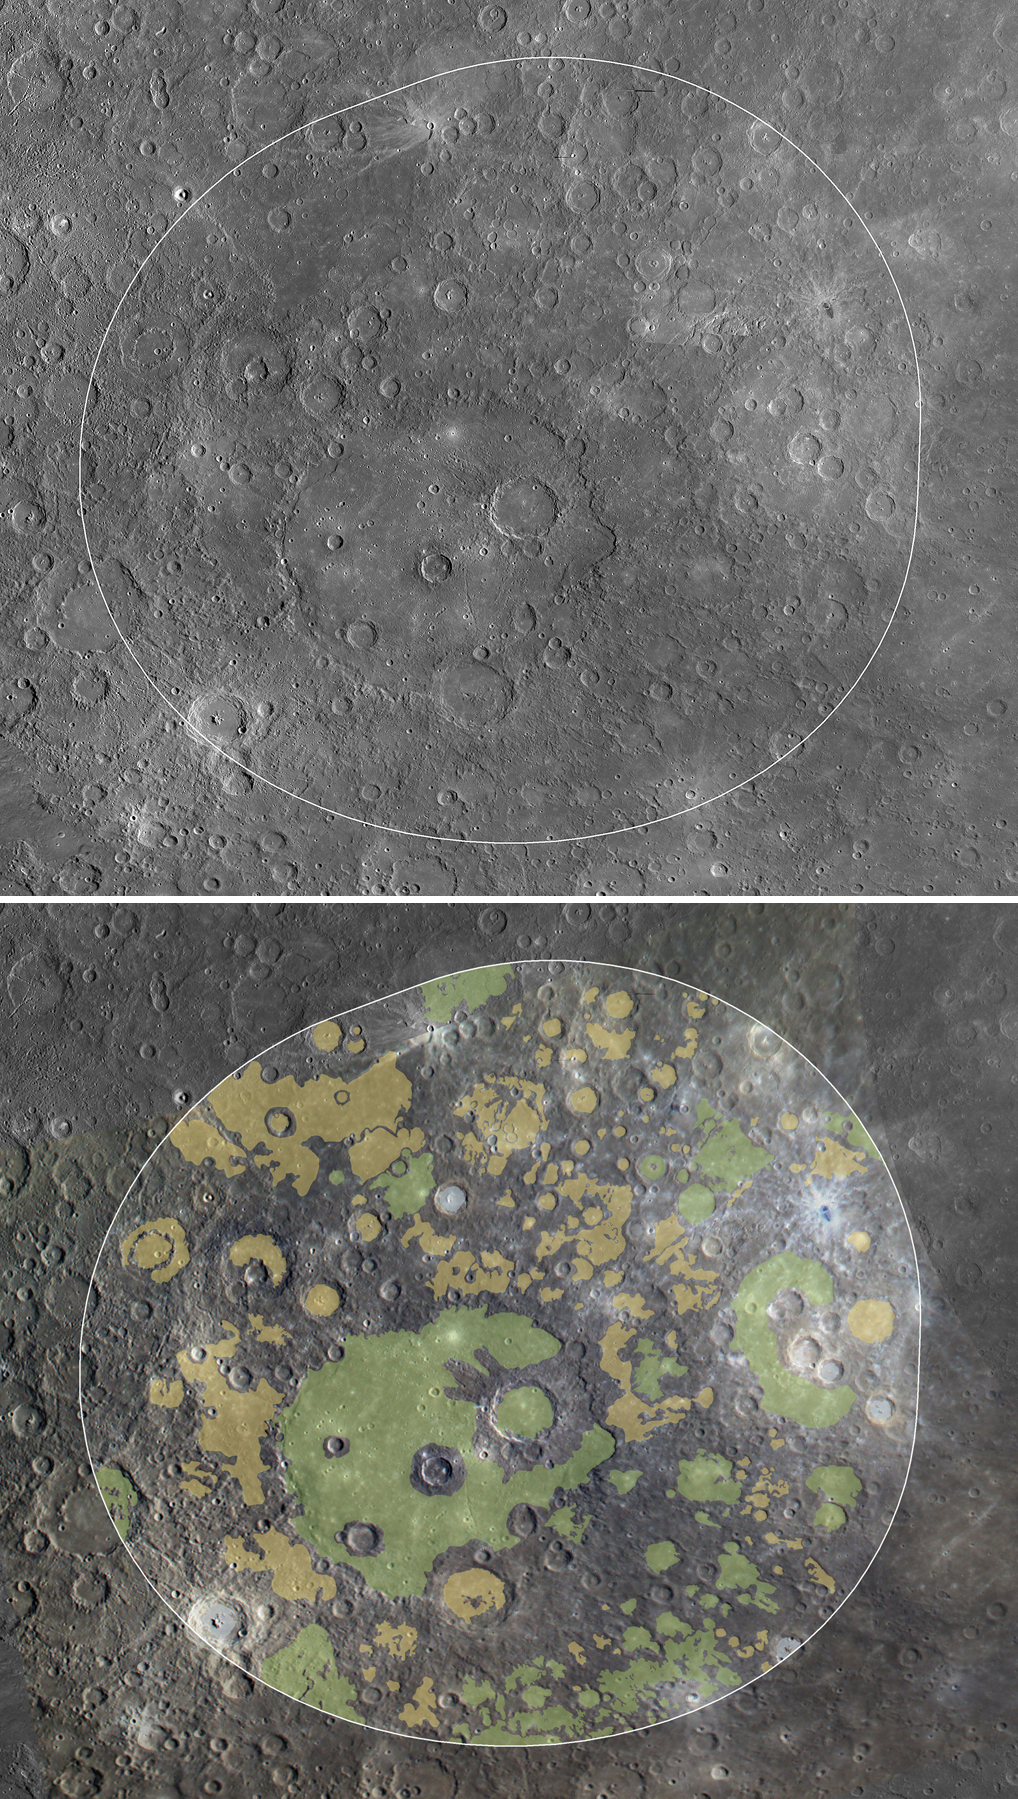

Mapping Beethoven

At top, the white line highlights the region of Mercury’s surface visible to the XRS during a solar flare on 16 June 2011. Near the center is the ~650-km-diameter Beethoven impact basin at 21° S, 236° E. This region has a higher Mg/Si ratio than the northern plains and is closer in composition to terrestrial komatiites, low-silica, high-temperature volcanic rocks that formed only very early in Earth’s history.

Below, smooth plains within the same area have been mapped. In green are plains of volcanic origin. These plains display flooding and embayment relationships and color contrasts typical of volcanic plains on Mercury. Yellow denotes plains of uncertain origin. Though they may also be volcanic, they lack definitive evidence for a volcanic origin and may have formed as fluidized impact ejecta, possibly from the Beethoven impact basin, or as impact melt. In blue are plains that formed when rock was melted by impacts. Even geologically complex regions, such as the area seen here, are often dominated by volcanic deposits, and their compositions are consistent with a volcanic origin.

These images are from MESSENGER, a NASA Discovery mission to conduct the first orbital study of the innermost planet, Mercury. For information regarding the use of images, see the MESSENGER image use policy.

Credit: NASA/Johns Hopkins University Applied Physics Laboratory/Carnegie Institution of Washington